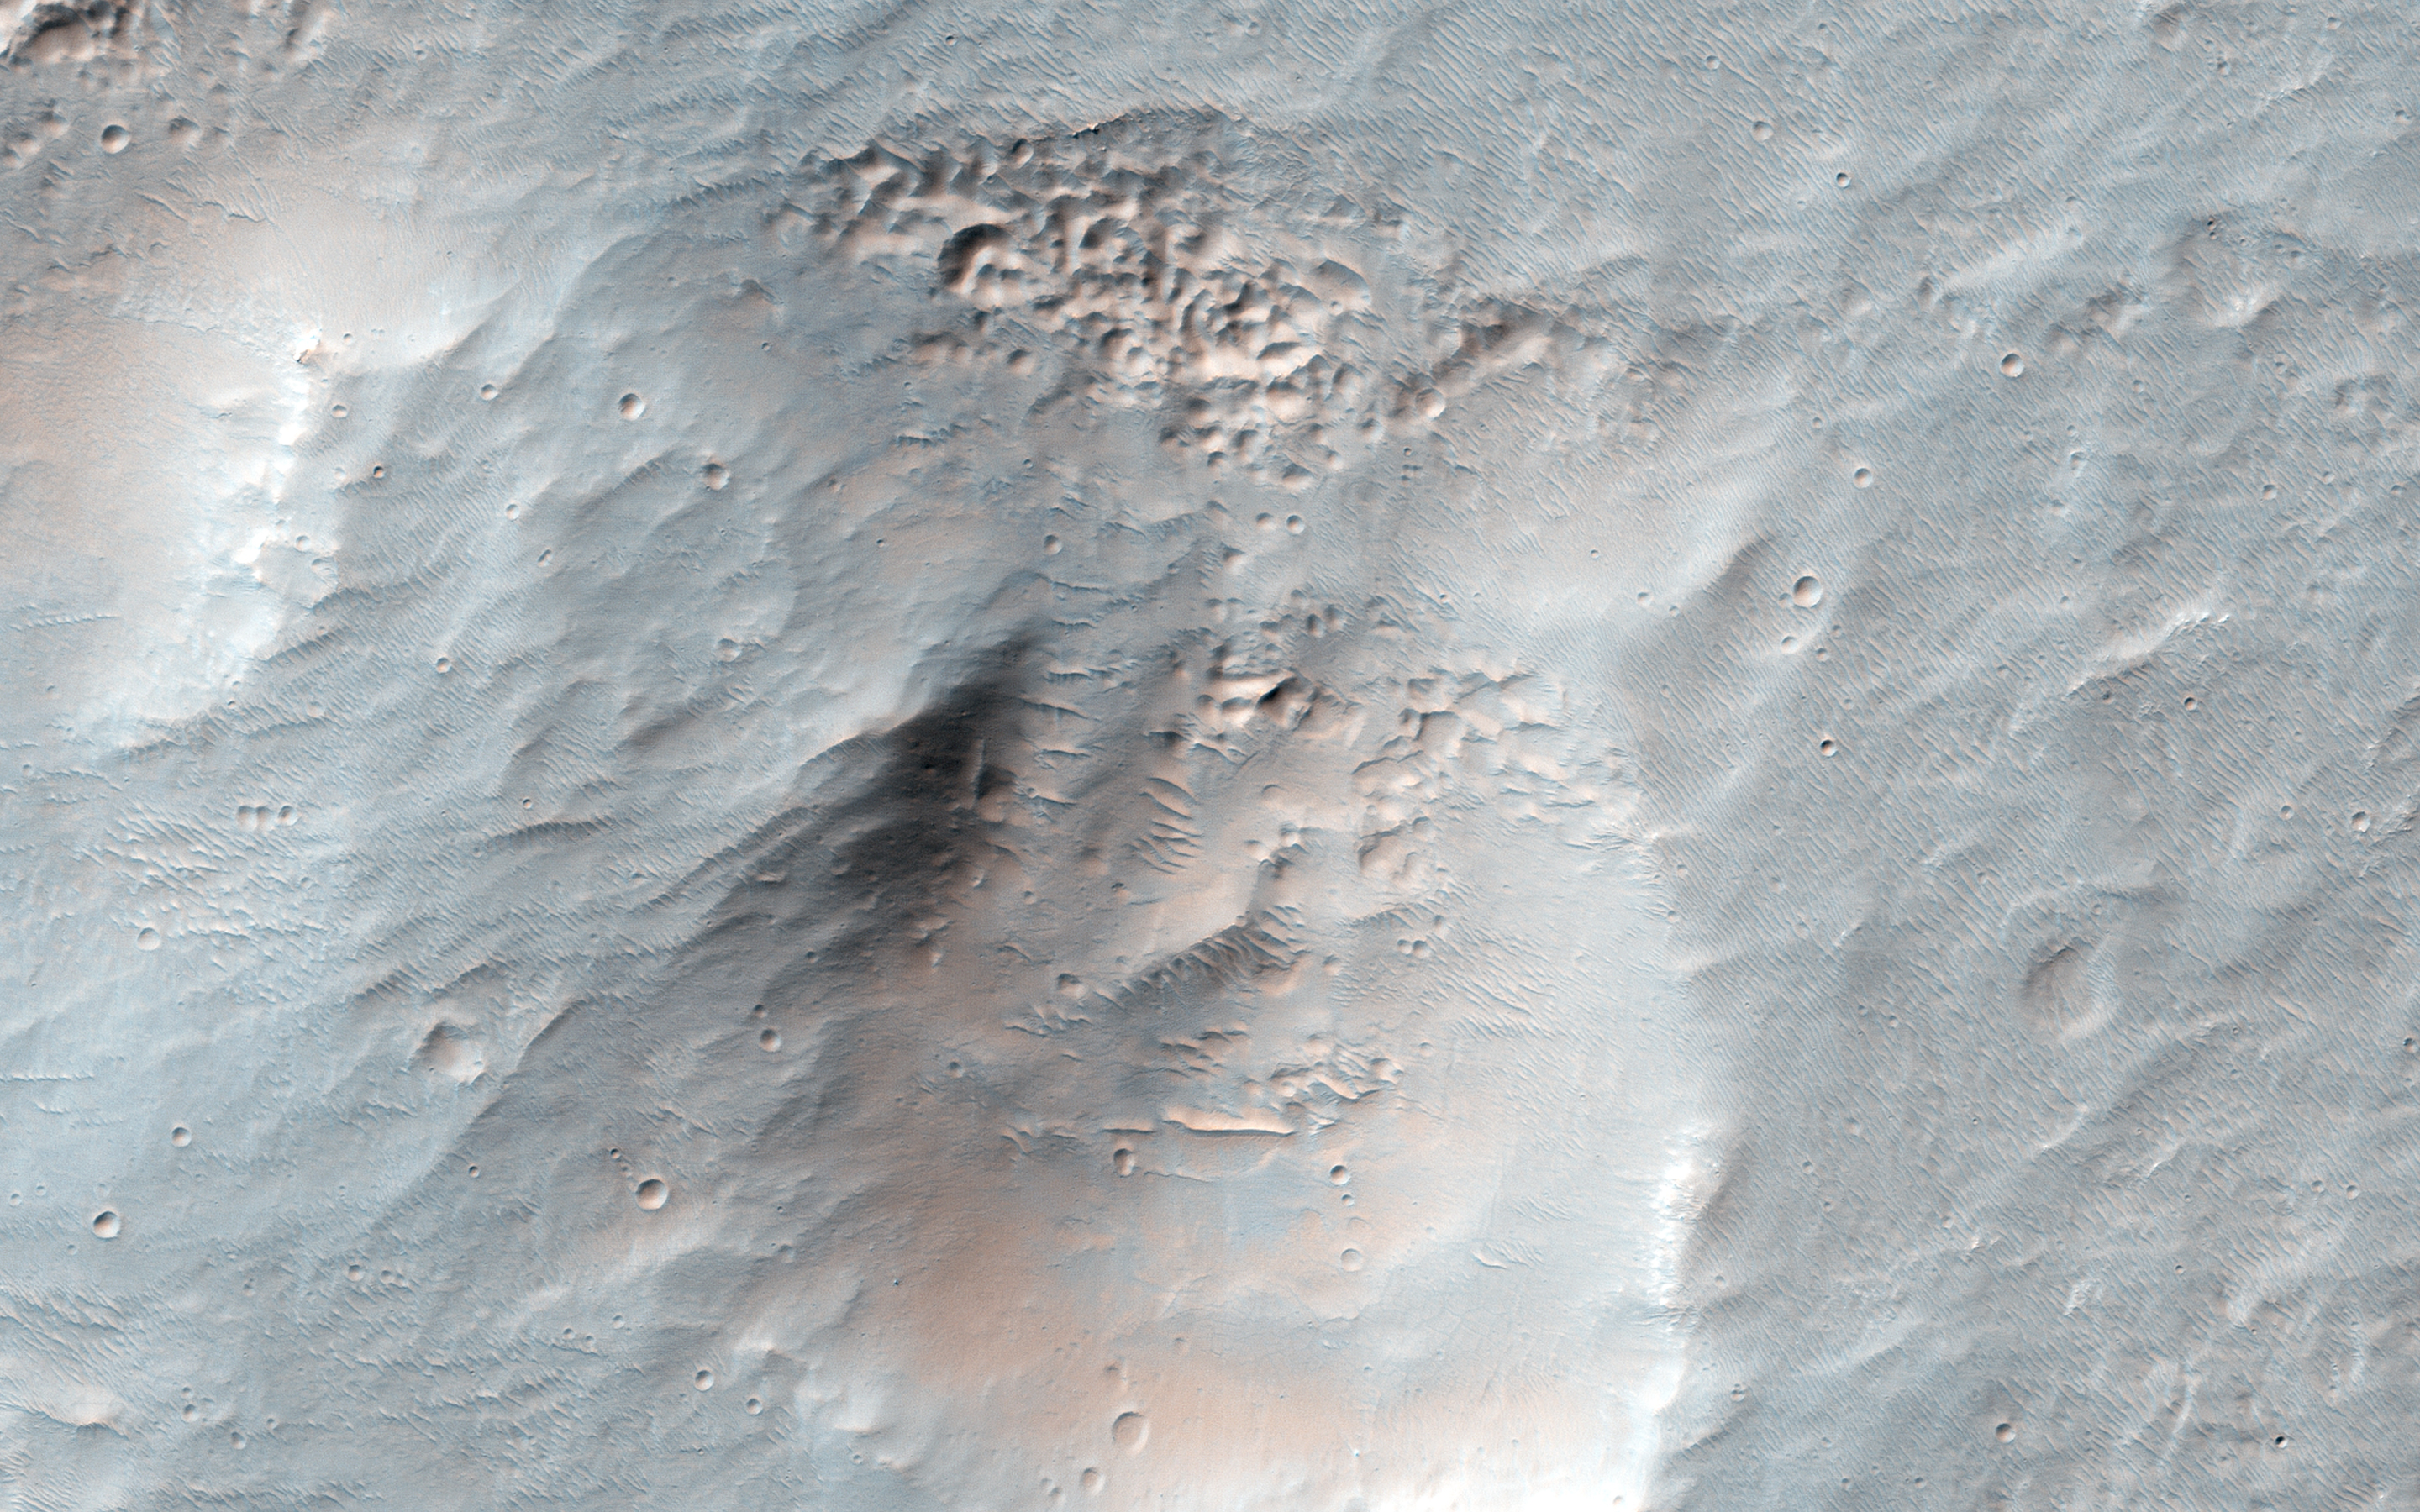

Icy Erosion

This image shows an interesting collection of kilometer-scale craters with flat and smooth floors. The craters themselves may be the result of secondary impacts, craters caused by debris from a distant larger impact. Since then, the surface has been significantly modified and reworked, muting the craters and flattening their floors.

Presently, there are a few sand dunes and a broad overlay of a dusty soil mantle. This soil mantle occurs over much of the middle latitudes of Mars. Here, as elsewhere, the mantle covers these craters, but a closer inspection reveals that its smooth texture becomes significantly pitted and bumpy on the pole facing slopes of each crater interior wall.

It has been hypothesized that this pitting of the mantle is the result of the evaporation of shallow ice. As subsurface ice is lost, the removal of this bonding ice cement allows soil grains to be eroded by the wind. Then the resulting deflation of the soil forms the observed pitted textures. Alternatively, the loss of relatively pure underground ice deposits would cause a reduction of the surface soil and collapse to form the same textures.

The University of Arizona, Tucson, operates HiRISE, which was built by Ball Aerospace & Technologies Corp., Boulder, Colo. NASA’s Jet Propulsion Laboratory, a division of the California Institute of Technology in Pasadena, manages the Mars Reconnaissance Orbiter Project for NASA’s Science Mission Directorate, Washington.

Credit: NASA/JPL-Caltech/Univ. of Arizona